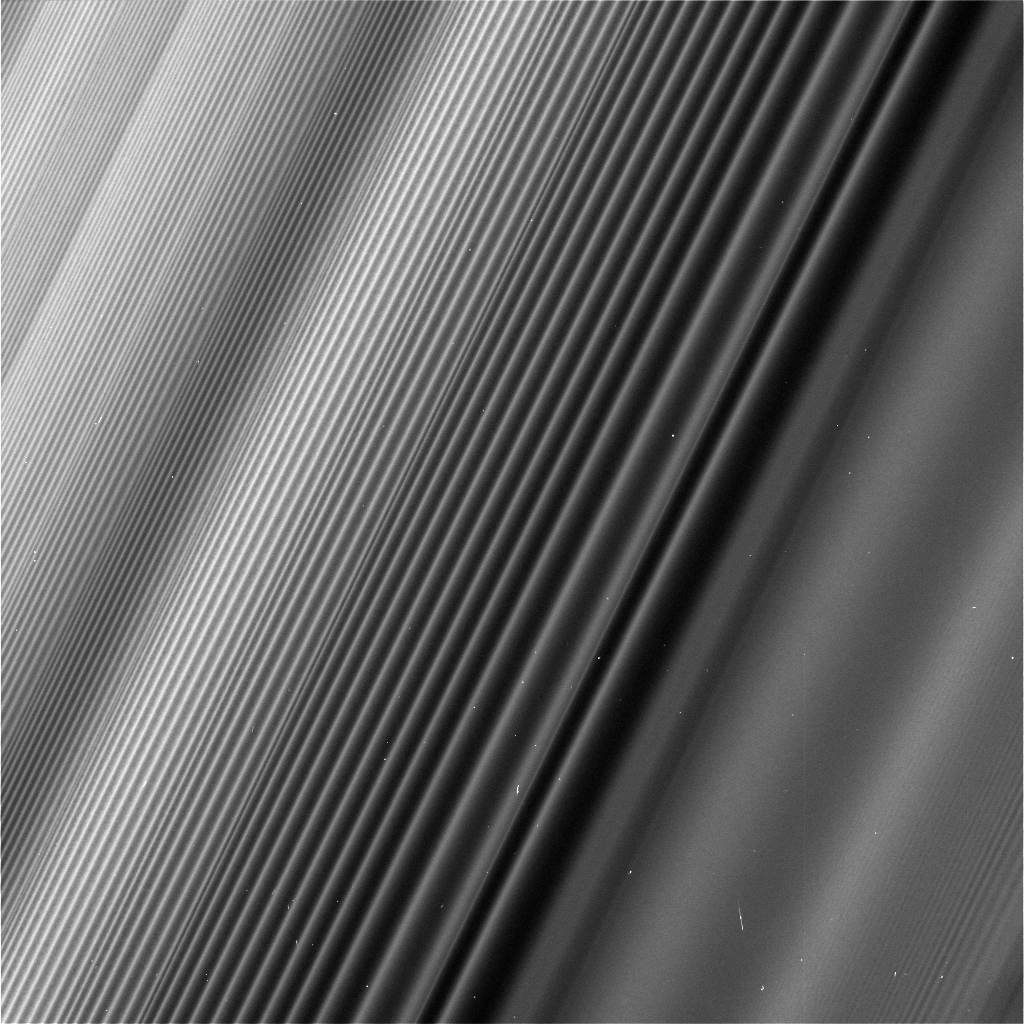

Staggering Structure

This view from NASA’s Cassini spacecraft shows a wave structure in Saturn’s rings known as the Janus 2:1 spiral density wave. Resulting from the same process that creates spiral galaxies, spiral density waves in Saturn’s rings are much more tightly wound. In this case, every second wave crest is actually the same spiral arm which has encircled the entire planet multiple times.

This is the only major density wave visible in Saturn’s B ring. Most of the B ring is characterized by structures that dominate the areas where density waves might otherwise occur, but this innermost portion of the B ring is different.

The radius from Saturn at which the wave originates (toward lower-right in this image) is 59,796 miles (96,233 kilometers) from the planet. At this location, ring particles orbit Saturn twice for every time the moon Janus orbits once, creating an orbital resonance. The wave propagates outward from the resonance (and away from Saturn), toward upper-left in this view. For reasons researchers do not entirely understand, damping of waves by larger ring structures is very weak at this location, so this wave is seen ringing for hundreds of bright wave crests, unlike density waves in Saturn’s A ring.

The image gives the illusion that the ring plane is tilted away from the camera toward upper-left, but this is not the case. Because of the mechanics of how this kind of wave propagates, the wavelength decreases with distance from the resonance. Thus, the upper-left of the image is just as close to the camera as the lower-right, while the wavelength of the density wave is simply shorter.

This wave is remarkable because Janus, the moon that generates it, is in a strange orbital configuration. Janus and Epimetheus (see PIA12602) share practically the same orbit and trade places every four years. Every time one of those orbit swaps takes place, the ring at this location responds, spawning a new crest in the wave. The distance between any pair of crests corresponds to four years’ worth of the wave propagating downstream from the resonance, which means the wave seen here encodes many decades’ worth of the orbital history of Janus and Epimetheus. According to this interpretation, the part of the wave at the very upper-left of this image corresponds to the positions of Janus and Epimetheus around the time of the Voyager flybys in 1980 and 1981, which is the time at which Janus and Epimetheus were first proven to be two distinct objects (they were first observed in 1966).

Epimetheus also generates waves at this location, but they are swamped by the waves from Janus, since Janus is the larger of the two moons.

This image was taken on June 4, 2017, with the Cassini spacecraft narrow-angle camera. The image was acquired on the sunlit side of the rings from a distance of 47,000 miles (76,000 kilometers) away from the area pictured. The image scale is 1,730 feet (530 meters) per pixel. The phase angle, or sun-ring-spacecraft angle, is 90 degrees.

The Cassini mission is a cooperative project of NASA, ESA (the European Space Agency) and the Italian Space Agency. The Jet Propulsion Laboratory, a division of Caltech in Pasadena, manages the mission for NASA’s Science Mission Directorate, Washington. The Cassini orbiter and its two onboard cameras were designed, developed and assembled at JPL. The imaging operations center is based at the Space Science Institute in Boulder, Colorado.

Credit: NASA/JPL-Caltech/Space Science Institute